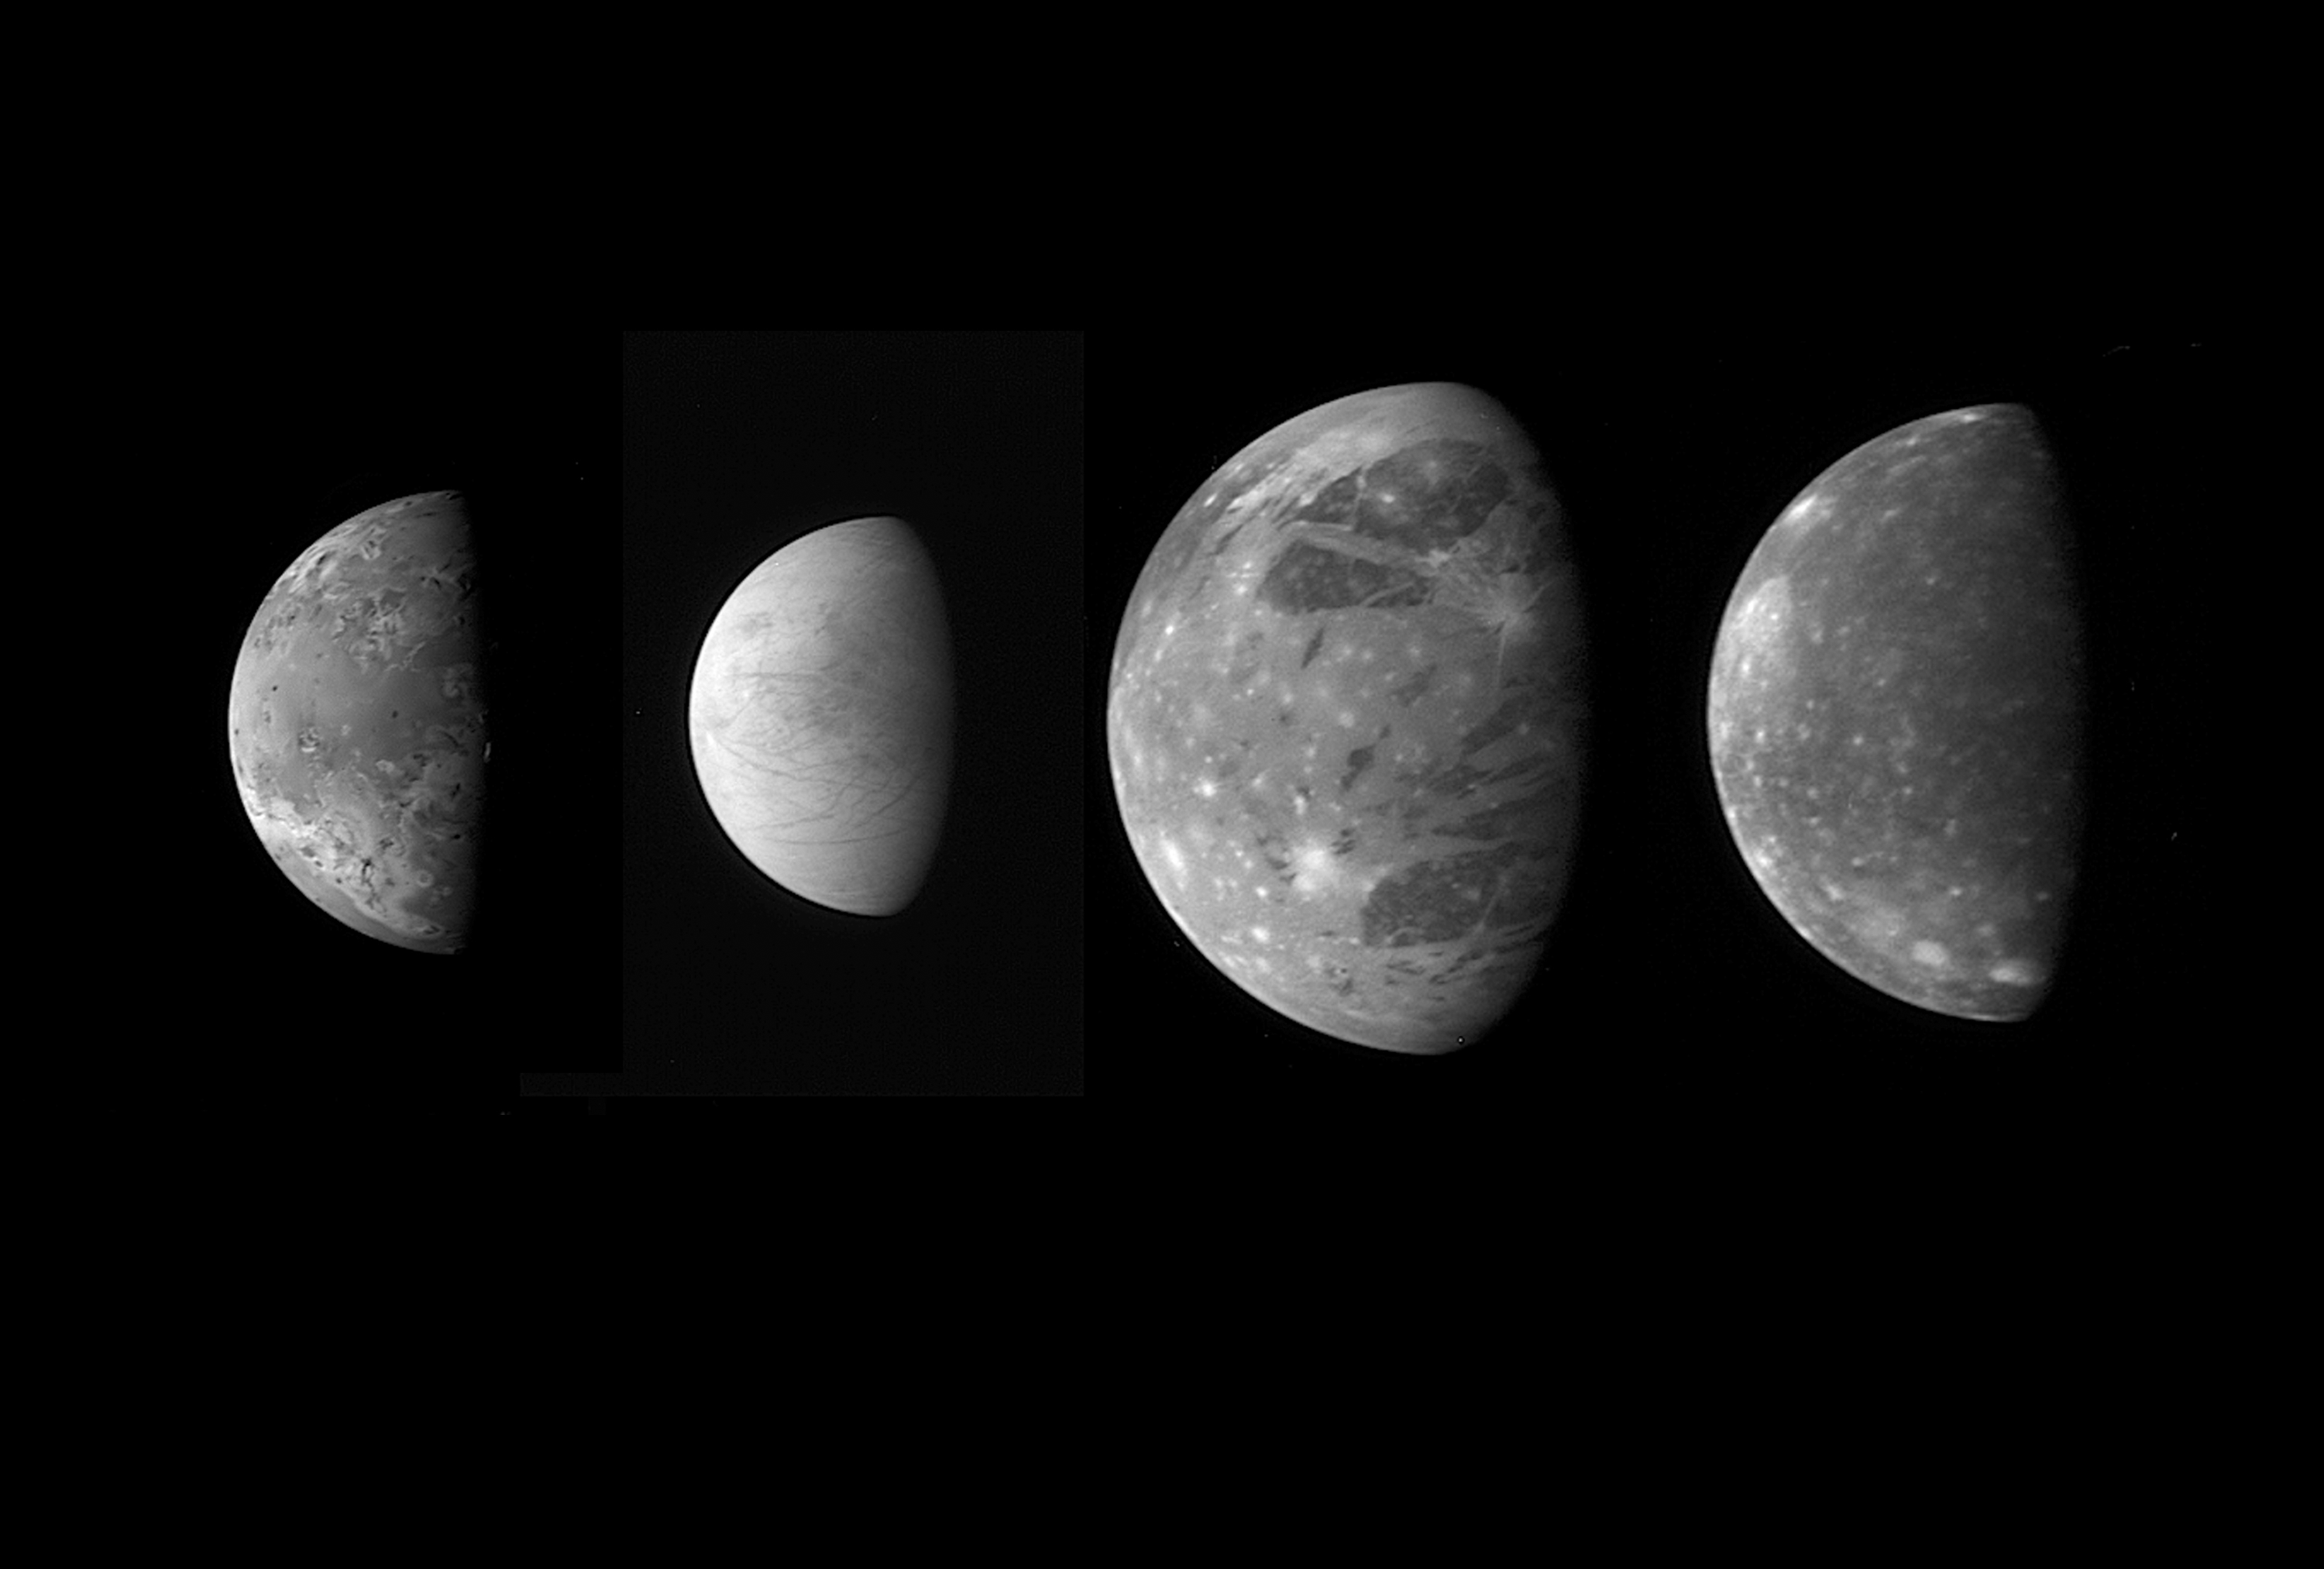

Jupiter’s Moons: Family Portrait

This montage shows the best views of Jupiter’s four large and diverse “Galilean” satellites as seen by the Long Range Reconnaissance Imager (LORRI) on the New Horizons spacecraft during its flyby of Jupiter in late February 2007. The four moons are, from left to right: Io, Europa, Ganymede and Callisto. The images have been scaled to represent the true relative sizes of the four moons and are arranged in their order from Jupiter.

Io, 3,640 kilometers (2,260 miles) in diameter, was imaged at 03:50 Universal Time on February 28 from a range of 2.7 million kilometers (1.7 million miles). The original image scale was 13 kilometers per pixel, and the image is centered at Io coordinates 6 degrees south, 22 degrees west. Io is notable for its active volcanism, which New Horizons has studied extensively.

Europa, 3,120 kilometers (1,938 miles) in diameter, was imaged at 01:28 Universal Time on February 28 from a range of 3 million kilometers (1.8 million miles). The original image scale was 15 kilometers per pixel, and the image is centered at Europa coordinates 6 degrees south, 347 degrees west. Europa’s smooth, icy surface likely conceals an ocean of liquid water. New Horizons obtained data on Europa’s surface composition and imaged subtle surface features, and analysis of these data may provide new information about the ocean and the icy shell that covers it.

New Horizons spied Ganymede, 5,262 kilometers (3,268 miles) in diameter, at 10:01 Universal Time on February 27 from 3.5 million kilometers (2.2 million miles) away. The original scale was 17 kilometers per pixel, and the image is centered at Ganymede coordinates 6 degrees south, 38 degrees west. Ganymede, the largest moon in the solar system, has a dirty ice surface cut by fractures and peppered by impact craters. New Horizons’ infrared observations may provide insight into the composition of the moon’s surface and interior.

Callisto, 4,820 kilometers (2,995 miles) in diameter, was imaged at 03:50 Universal Time on February 28 from a range of 4.2 million kilometers (2.6 million miles). The original image scale was 21 kilometers per pixel, and the image is centered at Callisto coordinates 4 degrees south, 356 degrees west. Scientists are using the infrared spectra New Horizons gathered of Callisto’s ancient, cratered surface to calibrate spectral analysis techniques that will help them to understand the surfaces of Pluto and its moon Charon when New Horizons passes them in 2015.

Credit: NASA/Johns Hopkins University Applied Physics Laboratory/Southwest Research Institute